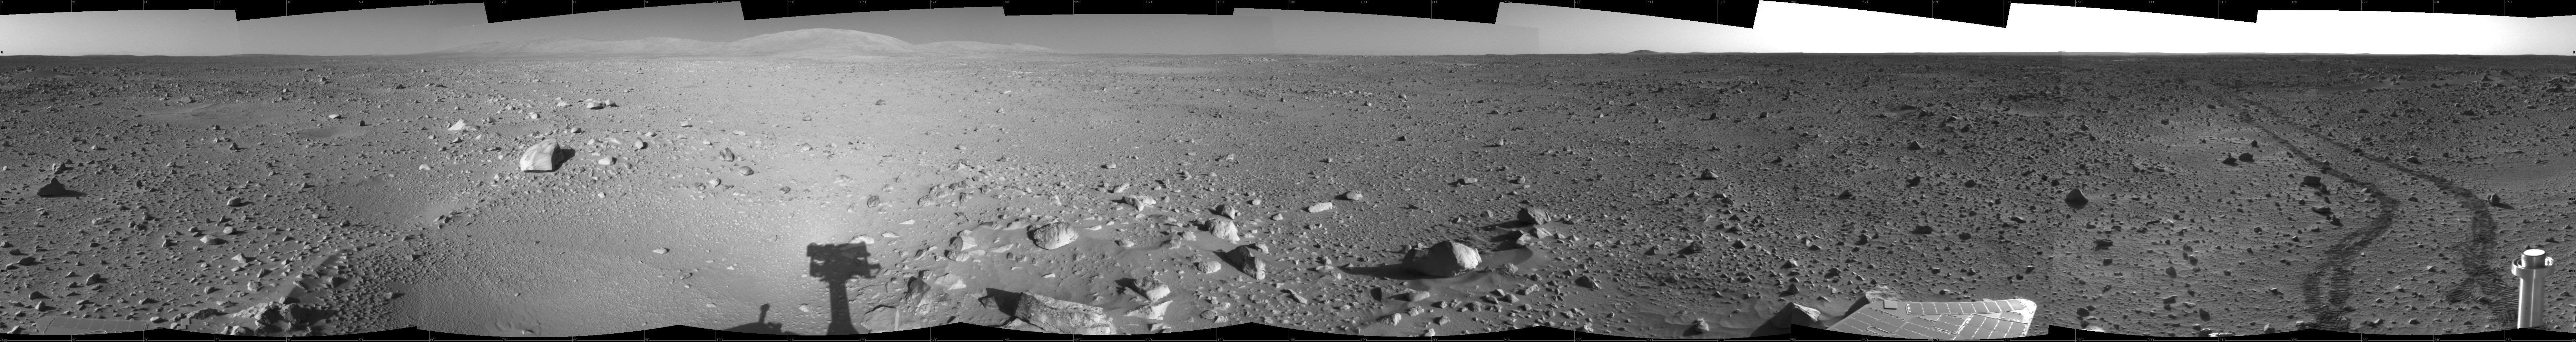

Spirit’s View on Sol 142

This 360-degree view of the terrain surrounding NASA’s Mars Exploration Rover Spirit on the 142nd martian day of the rover’s mission inside Gusev Crater, on May 27, 2004, was assembled from images taken by Spirit’s navigation camera. The rover’s position is Site A55. The view is presented in a cylindrical projection with geometrical seam correction.

Credit: NASA/JPL